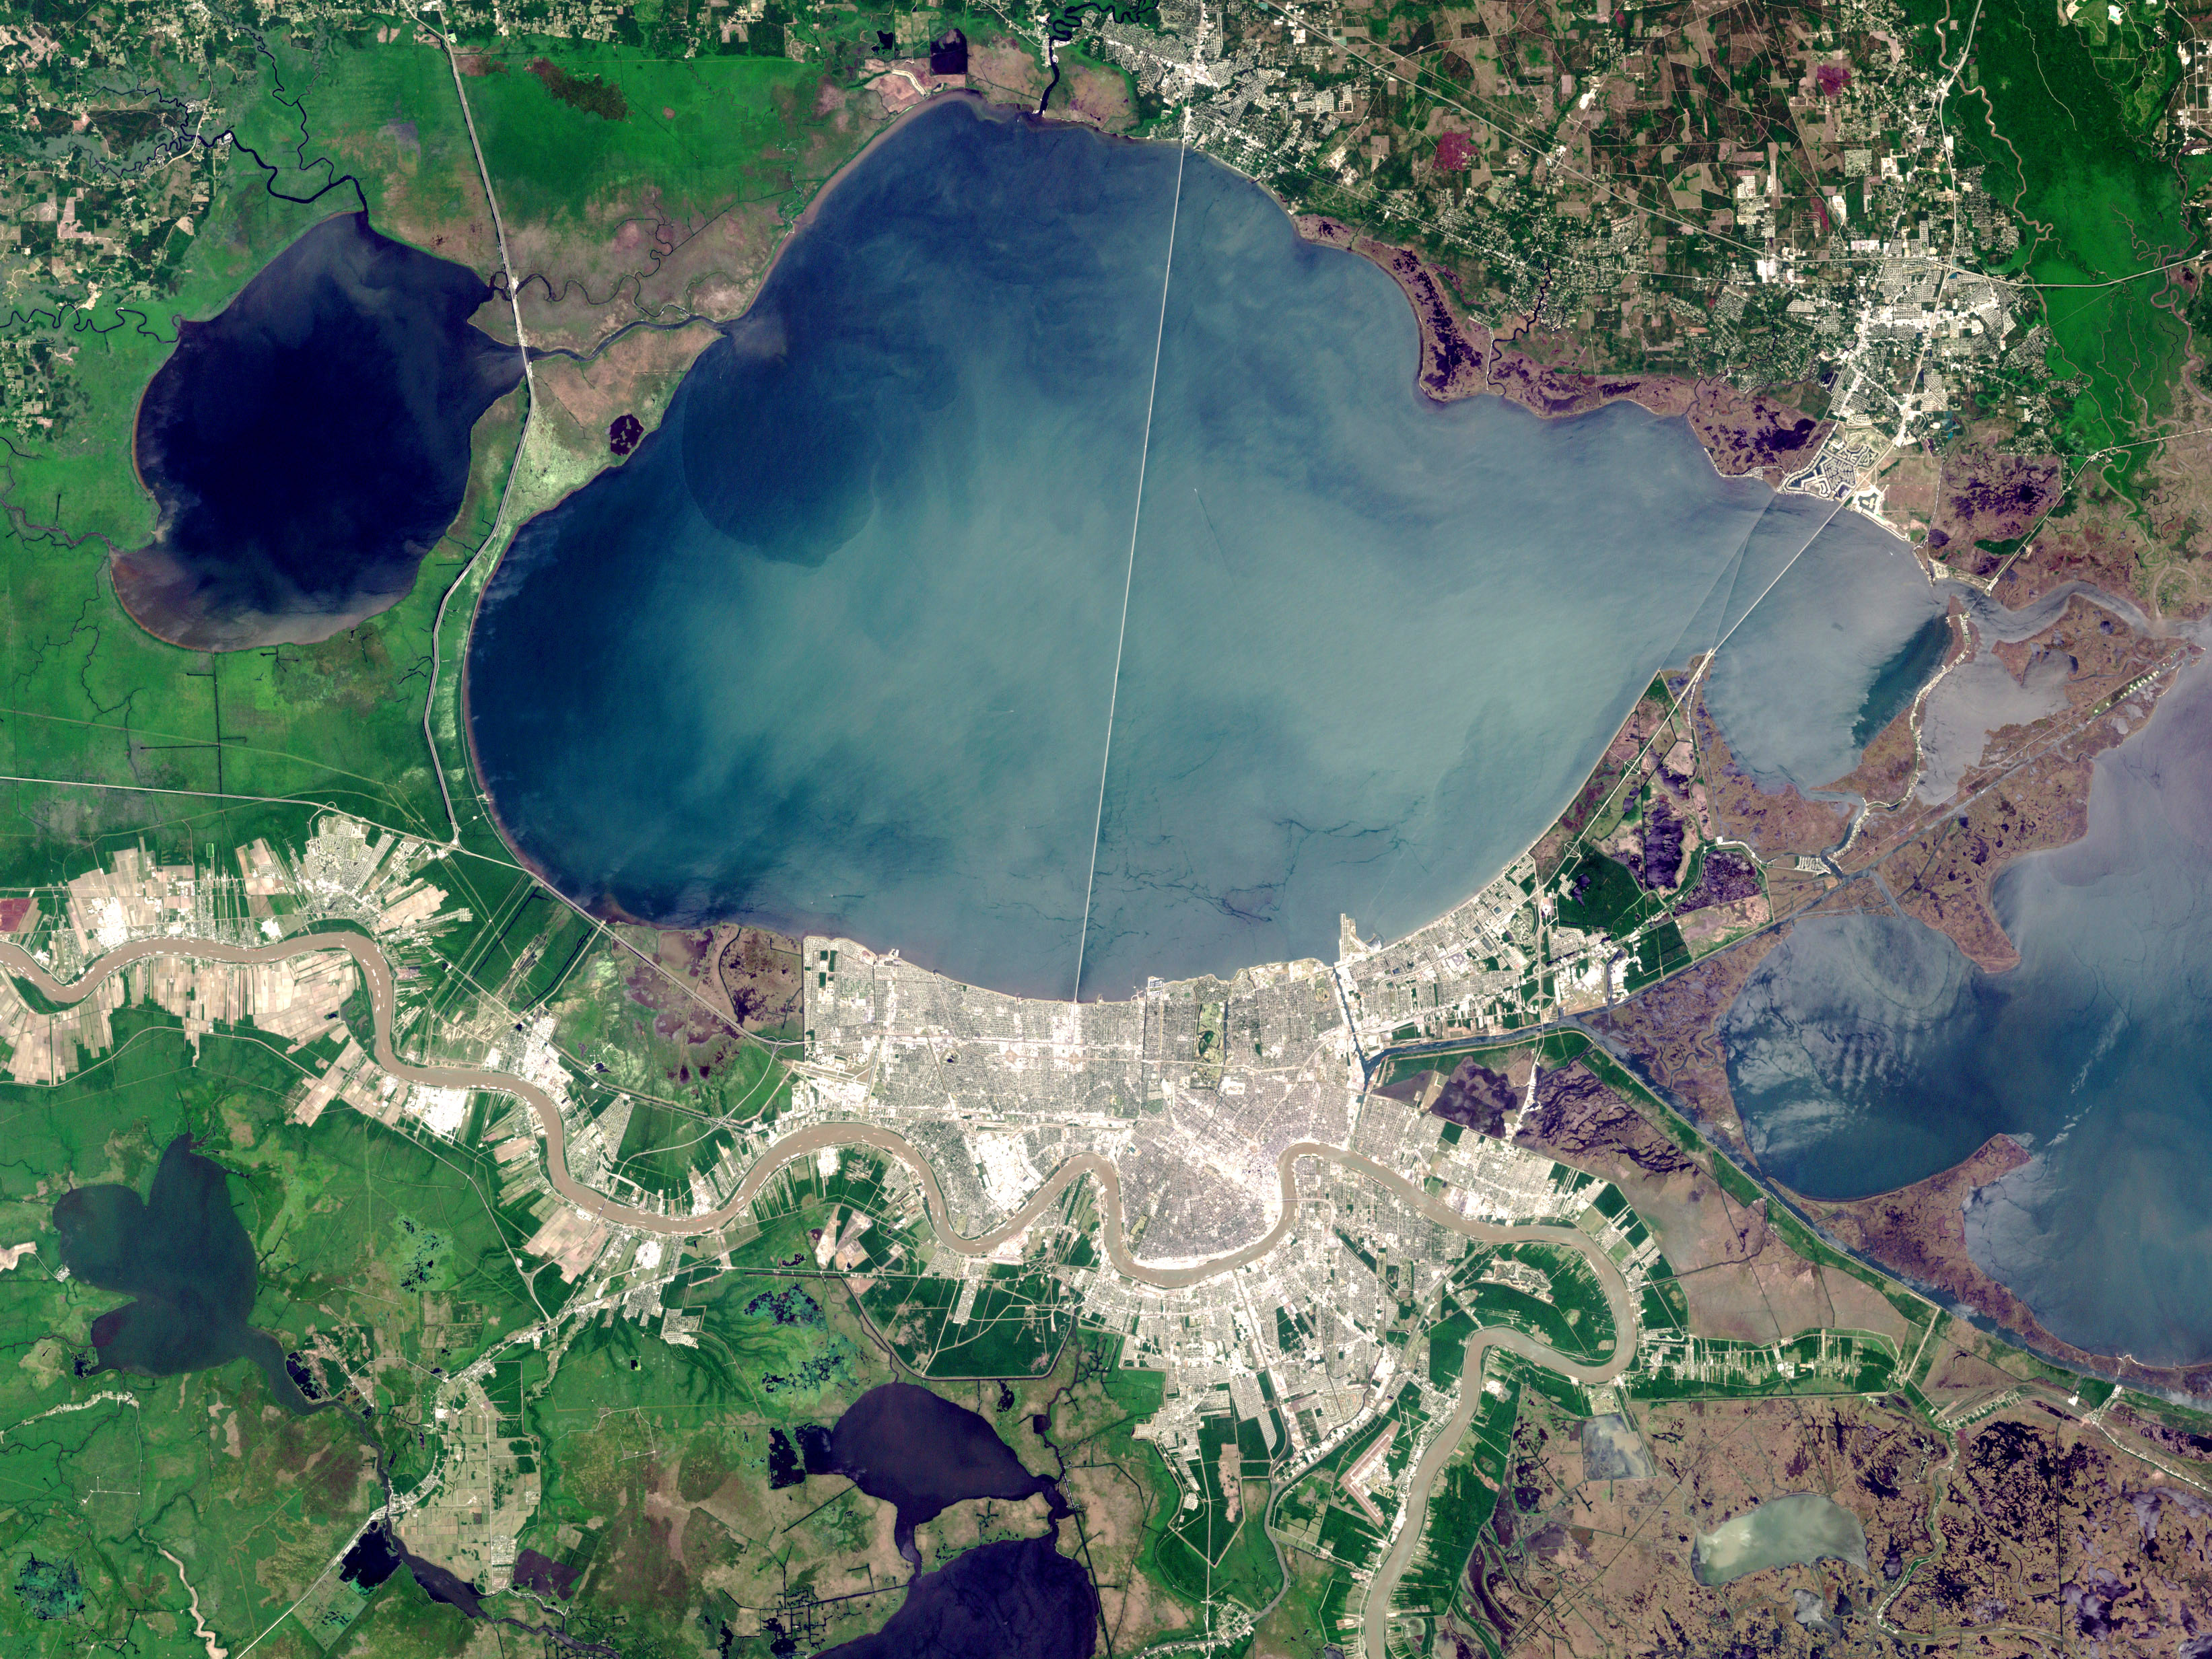

New Orleans, Louisiana

On Sunday, February 3, roughly 800 million eyes from all over the world focused on the Louisiana Superdome in New Orleans as the New England Patriots battled the St. Louis Rams for the NFL Championship in Super Bowl XXXVI. This true color image of New Orleans was acquired on April 26, 2000, by the Enhanced Thematic Mapper plus (ETM+), flying aboard the Landsat 7 satellite. Lake Pontchartrain borders the city to the north. The big river winding its way east to west through the image is the Mississippi. The Louisiana Superdome, built in 1975, sits just inside the rightmost portion of the big river bend that cradles downtown New Orleans. The city, however, may not be around to hold a Super Bowl in 2102. New Orleans is slowly sinking into the Gulf of Mexico. The construction of flood walls and dams north of New Orleans over the past century have prevented sediments carried by the Mississippi River from reaching New Orleans and the Mississippi River Delta. Before the dams were built, river sediments would empty out onto the delta adding layer upon layer of new soil each year. The additional soil prevented the Gulf from subsuming the delta. Unless drastic measures are taken, the city and the delta could be awash in seawater by the end of this century. Image by Robert Simmon, based on data provided by the Landsat 7 Science Team

Credit: NASA/GSFC/Landsat